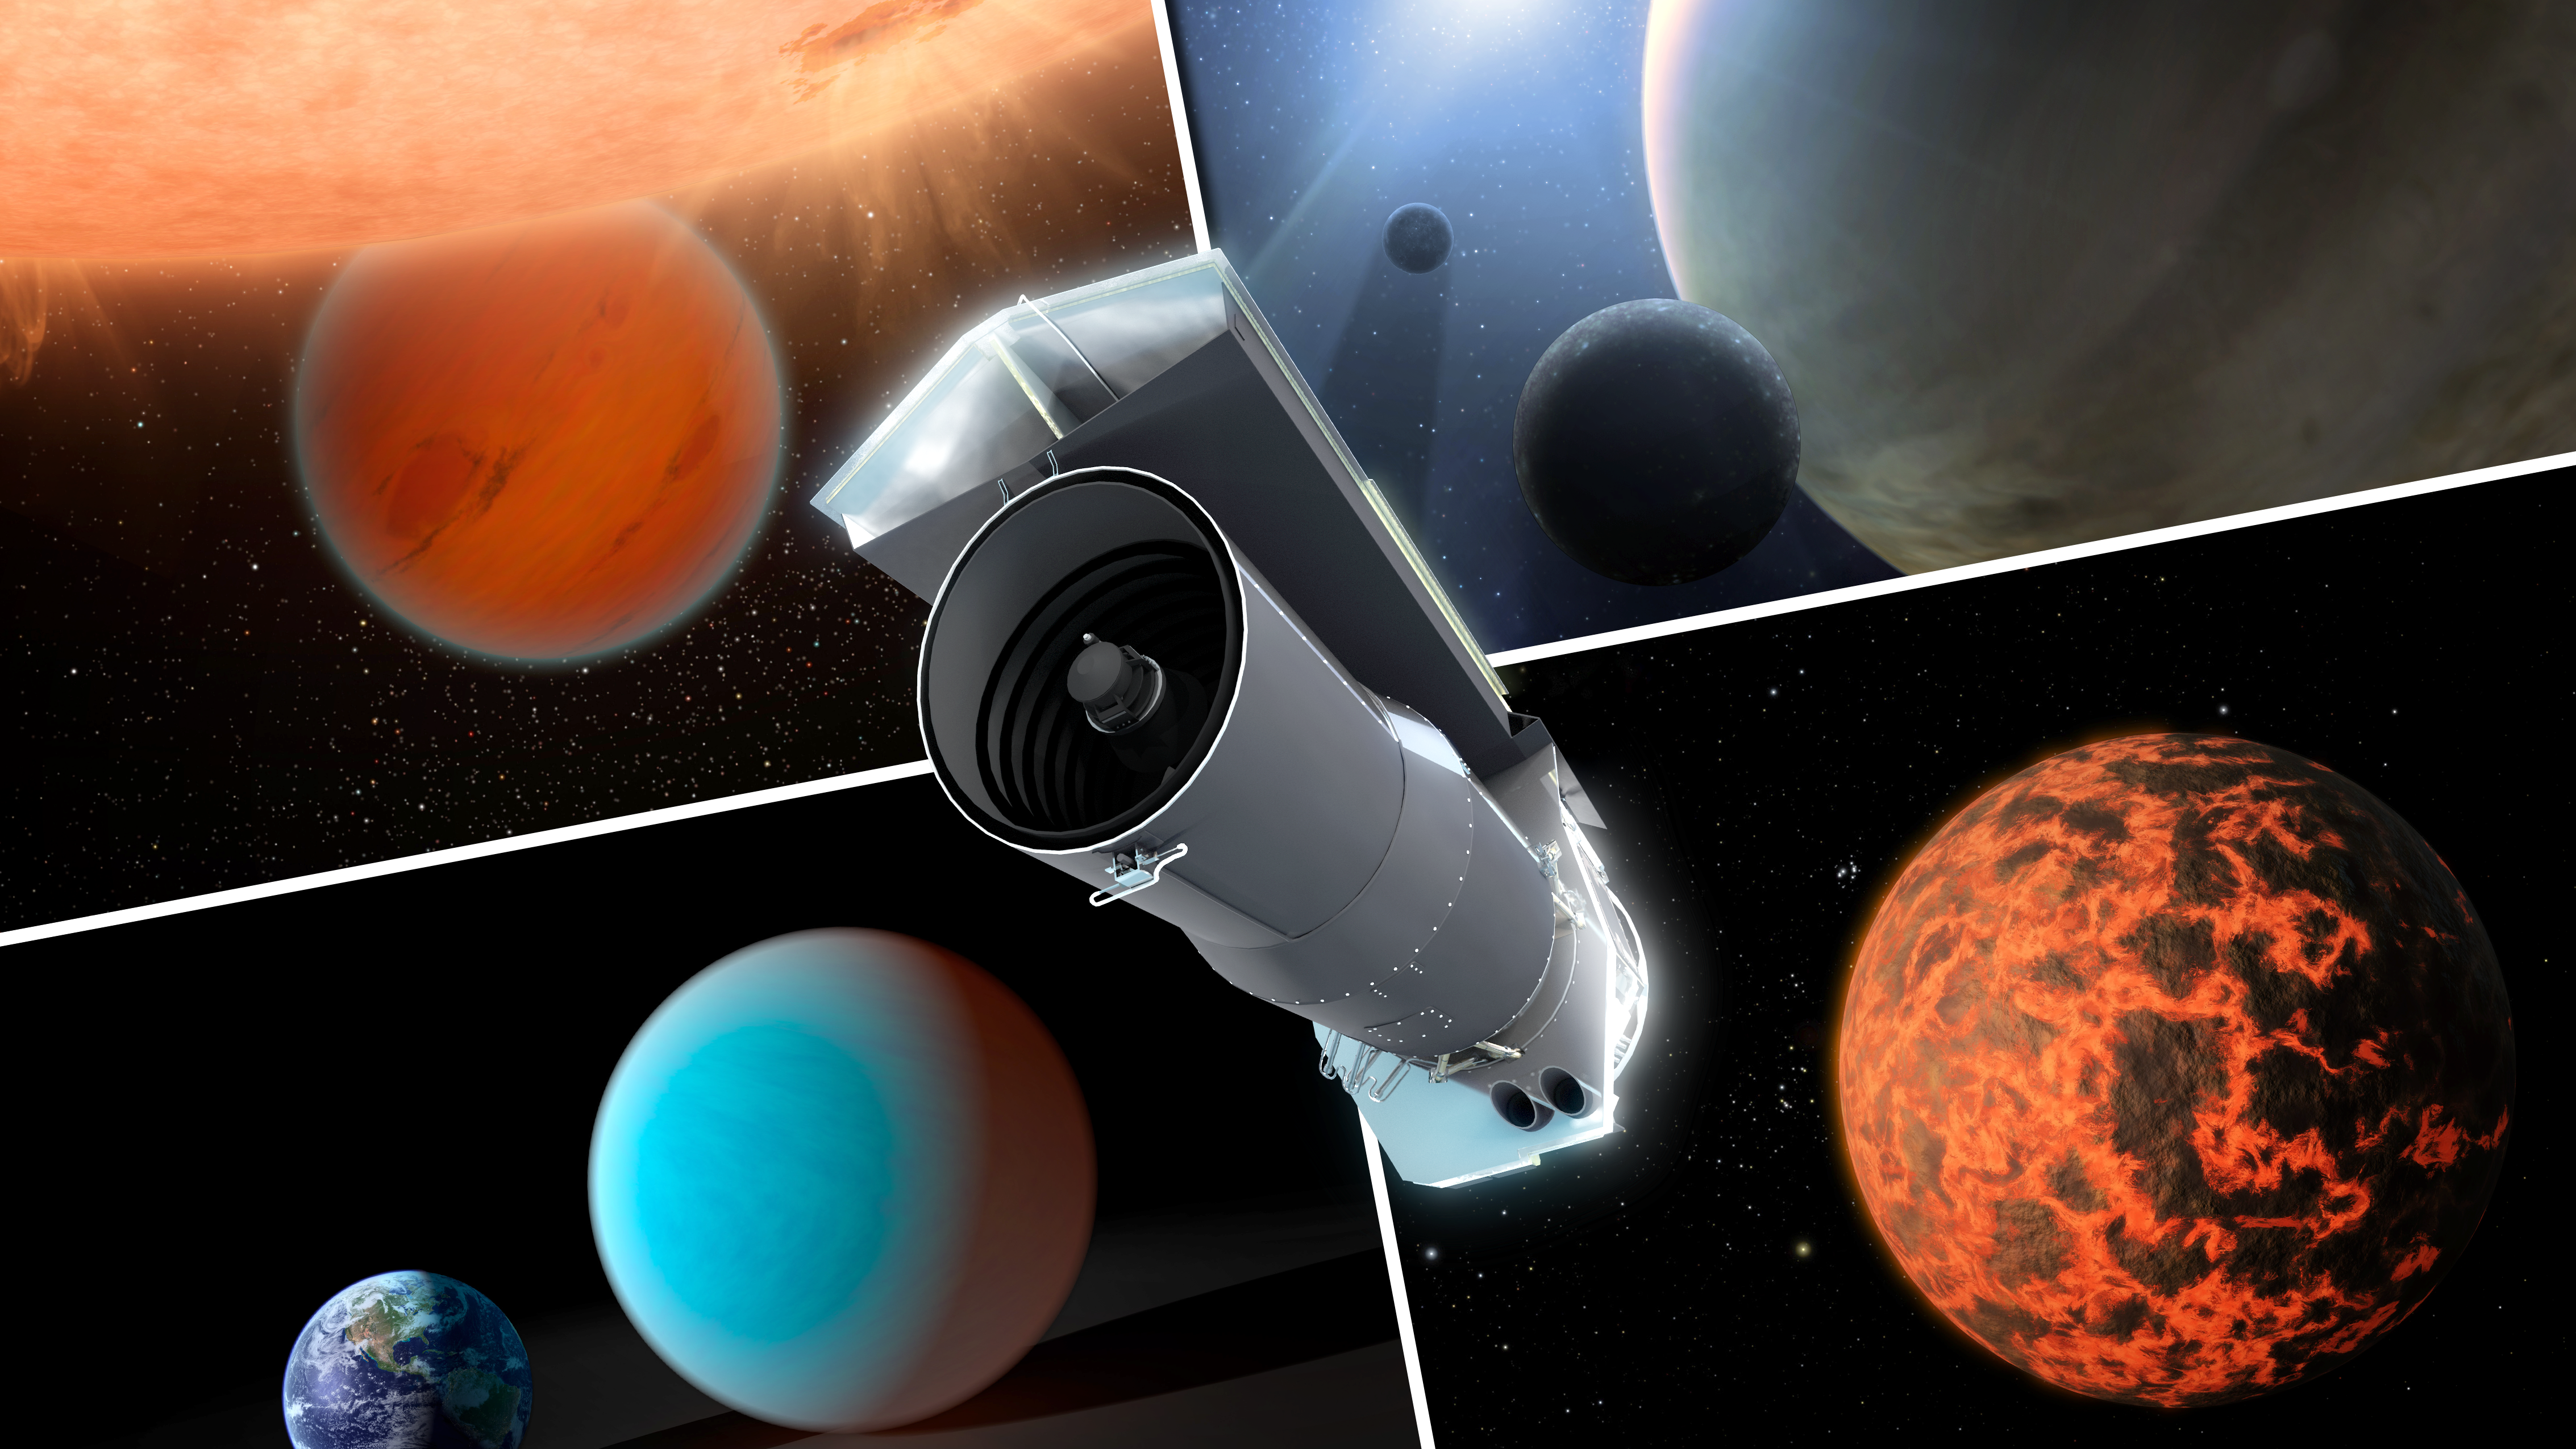

Spitzer Trains Its Eyes on Exoplanets (Artist Concept)

Over its ten years in space, NASA’s Spitzer Space Telescope has evolved into a premier tool for studying exoplanets. The engineers and scientists behind Spitzer did not have this goal in mind when they designed the observatory back in the 1990s. But thanks to its extraordinary stability, and a series of engineering reworks after launch, Spitzer now has observational powers far beyond its original limits and expectations.

This artist’s concept shows Spitzer surrounded by examples of exoplanets the telescope has examined.

NASA’s Jet Propulsion Laboratory, Pasadena, Calif., manages the Spitzer Space Telescope mission for NASA’s Science Mission Directorate, Washington. Science operations are conducted at the Spitzer Science Center at the California Institute of Technology in Pasadena. Data are archived at the Infrared Science Archive housed at the Infrared Processing and Analysis Center at Caltech. Caltech manages JPL for NASA.

Credit: NASA/JPL-Caltech